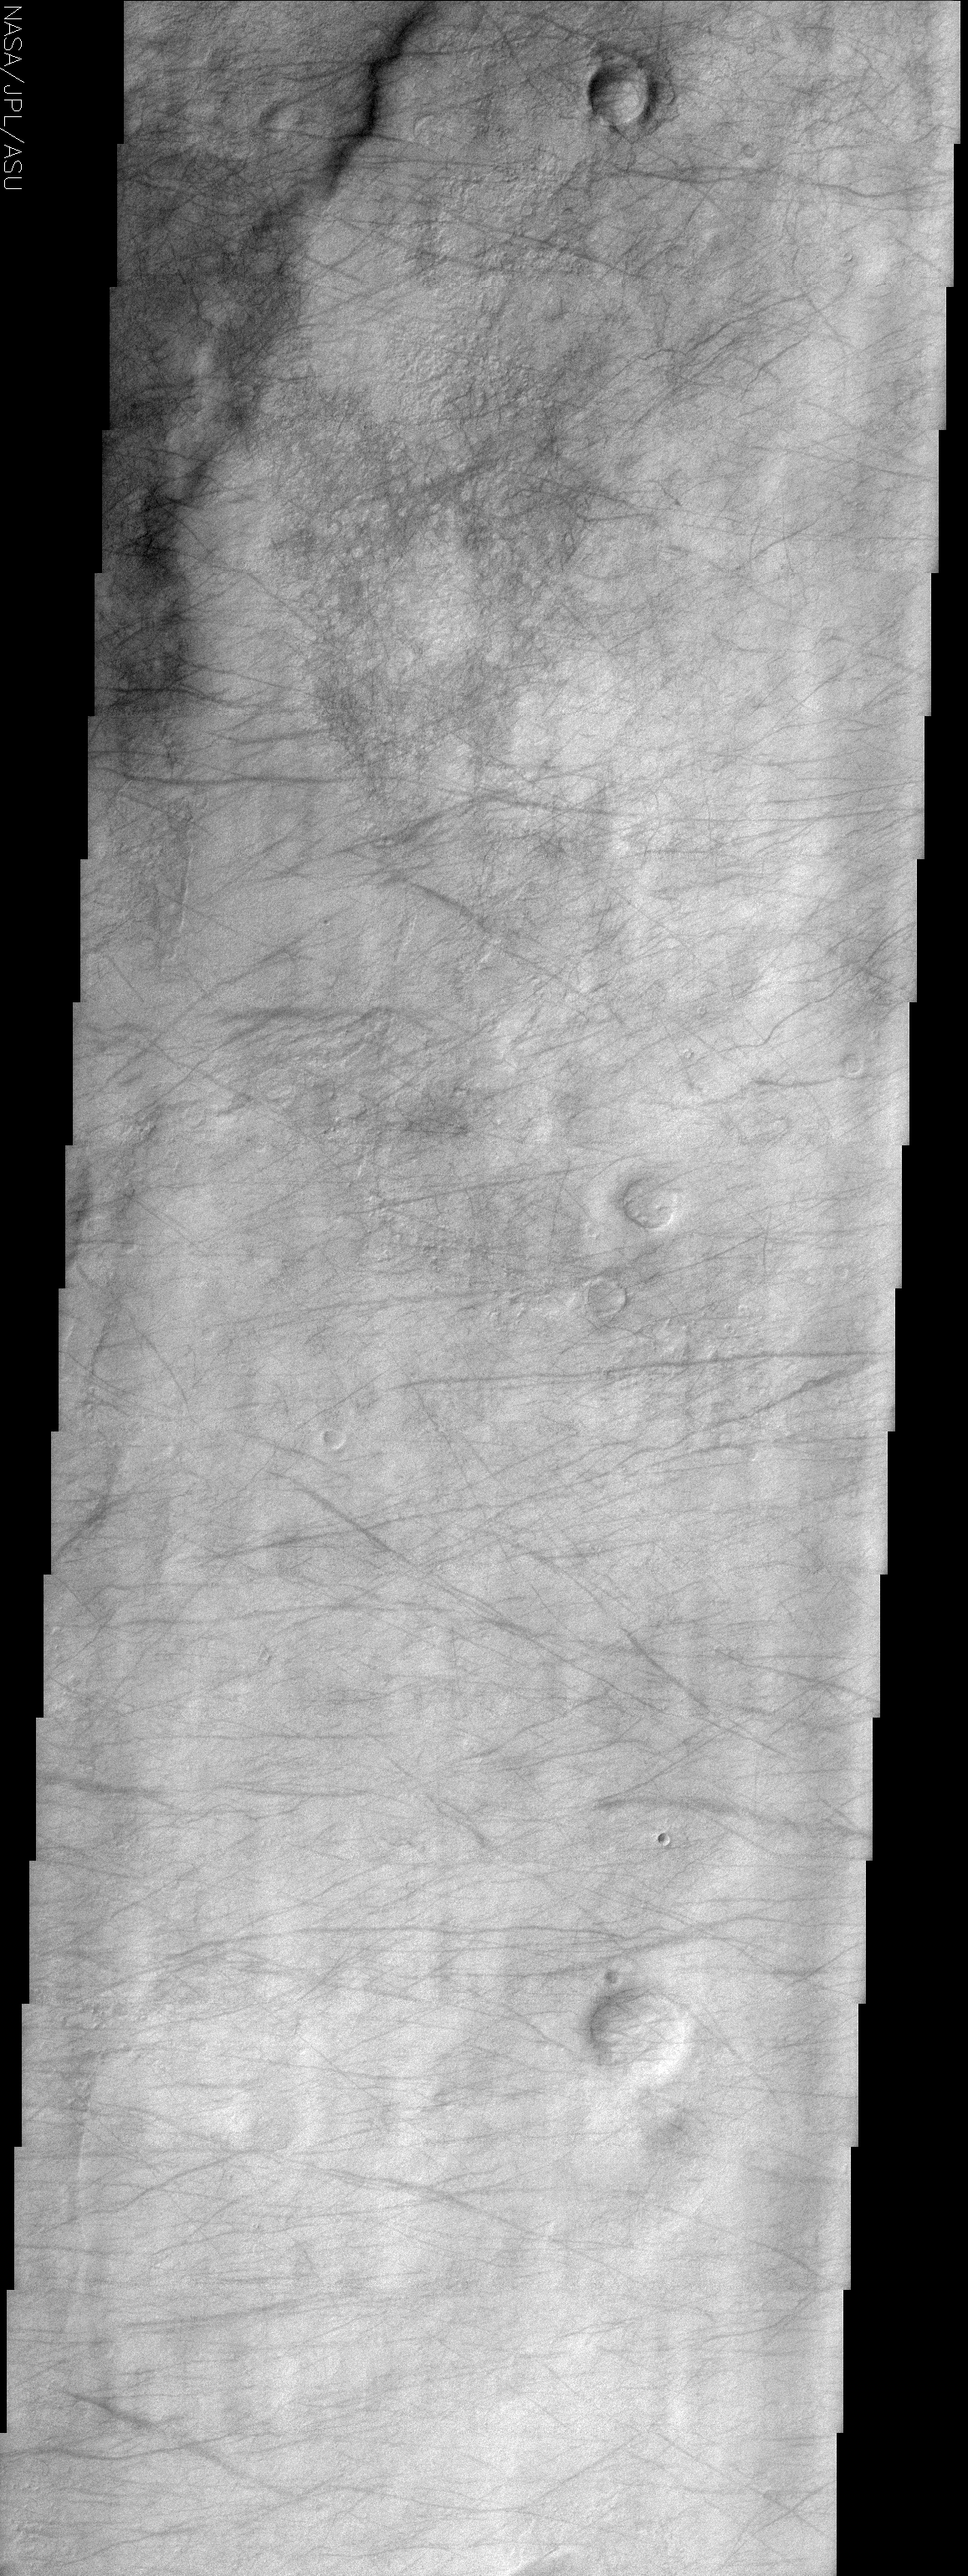

Dust Devil Tracks

(Released 8 May 2002)

The Science
This image, centered near 50.0 S and 17.7 W displays dust devil tracks on the surface. Most of the lighter portions of the image likely have a thin veneer of dust settled on the surface. As a dust devil passes over the surface, it acts as a vacuum and picks up the dust, leaving the darker substrate exposed. In this image there is a general trend of many of the tracks running from east to west or west to east, indicating the general wind direction. There is often no general trend present in dust devil tracks seen in other images. The track patterns are quite ephemeral and can completely change or even disappear over the course of a few months. Dust devils are one of the mechanisms that Mars uses to constantly pump dust into the ubiquitously dusty atmosphere. This atmospheric dust is one of the main driving forces of the present Martian climate.

The Story
Vrrrrooooooooom. Think of a tornado, the cartoon Tasmanian devil, or any number of vacuum commercials that powerfully suck up swirls of dust and dirt. That’s pretty much what it’s like on the surface of Mars a lot of the time. Whirlpools of wind called “dust devils” whip up dust that has settled all over the surface.

In this image, the dust is a bright blanket of material. As the dust devils pass over the surface, they pick up this light dust and take it with them, exposing the darker surface below. It may look like a “clean up” effort on the ground, but it’s the atmosphere that suffers. Dust devils may vacuum the surface, but they sure churn up a dusty atmosphere that is the main driving force in current climate change on the red planet. That’s why these devilish winds on this hostile planet are so important to understand.

Take a look at the faint tracings of dust devil tracks. Can you tell which way the wind usually blows in this area? While there’s some variation, the wind typically seems to move east to west . . . or is it west to east?! Regardless, this pattern is pretty regular . . . and that’s actually ODD. Dust devil tracks in other Martian areas are much more crazy and erratic in their path, and can completely change or disappear over the course of a few months.

Credit: NASA/JPL/Arizona State University